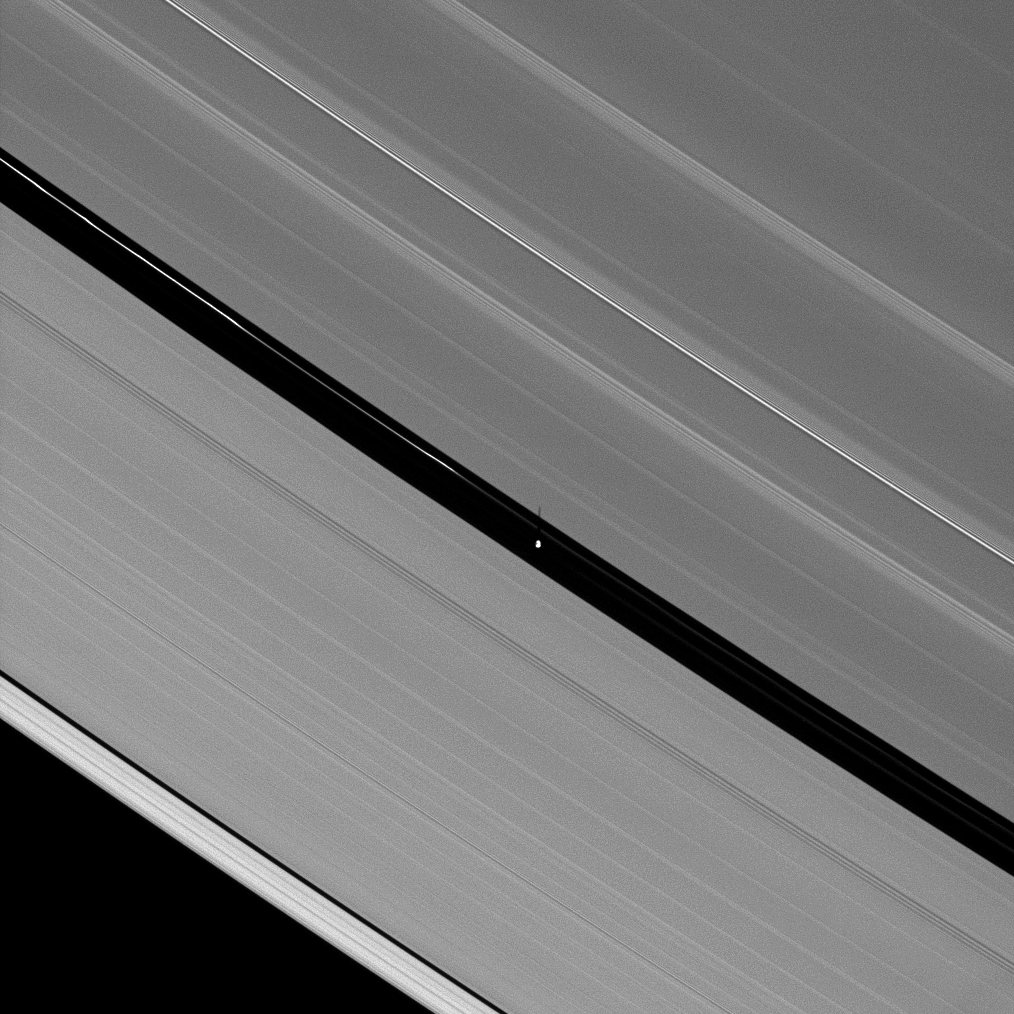

Pan’s Very Own Shadow

Wendy Darling famously helped Peter Pan catch his shadow, and now Cassini captures the shadow of another Pan: Saturn’s 30-kilometer (19-mile) wide moon inhabiting the Encke Gap.

In the center of this image, the shadow of Pan is a short streak thrown over the edge of the A ring where Pan travels its path through the Encke Gap. A second version of this image has been included to focus on Pan’s shadow. The image has been scaled to three times its original size and cropped as shown in Fig. 1.

One of the happy results of Saturn’s 29-year revolution around the sun is the changing elevation of the sun seen from the planet, and the changing elevation of the shadows of the rings and moons that the sun’s apparent motion brings.

As Saturn approaches equinox, the angle at which the ringplane is inclined away from the sun will continue to decrease until August 2009, when equinox will bring about an alignment of the plane containing the rings with the rays of the sun. Only around the time of equinox is a moon’s shadow cast on the rings rather than the planet.

Between now and equinox in August, the shadows cast by the moons on the rings will grow longer with time.

The Cassini-Huygens mission is a cooperative project of NASA, the European Space Agency and the Italian Space Agency. The Jet Propulsion Laboratory, a division of the California Institute of Technology in Pasadena, manages the mission for NASA’s Science Mission Directorate, Washington, D.C. The Cassini orbiter and its two onboard cameras were designed, developed and assembled at JPL. The imaging operations center is based at the Space Science Institute in Boulder, Colo.

Credit: NASA/JPL/Space Science Institute